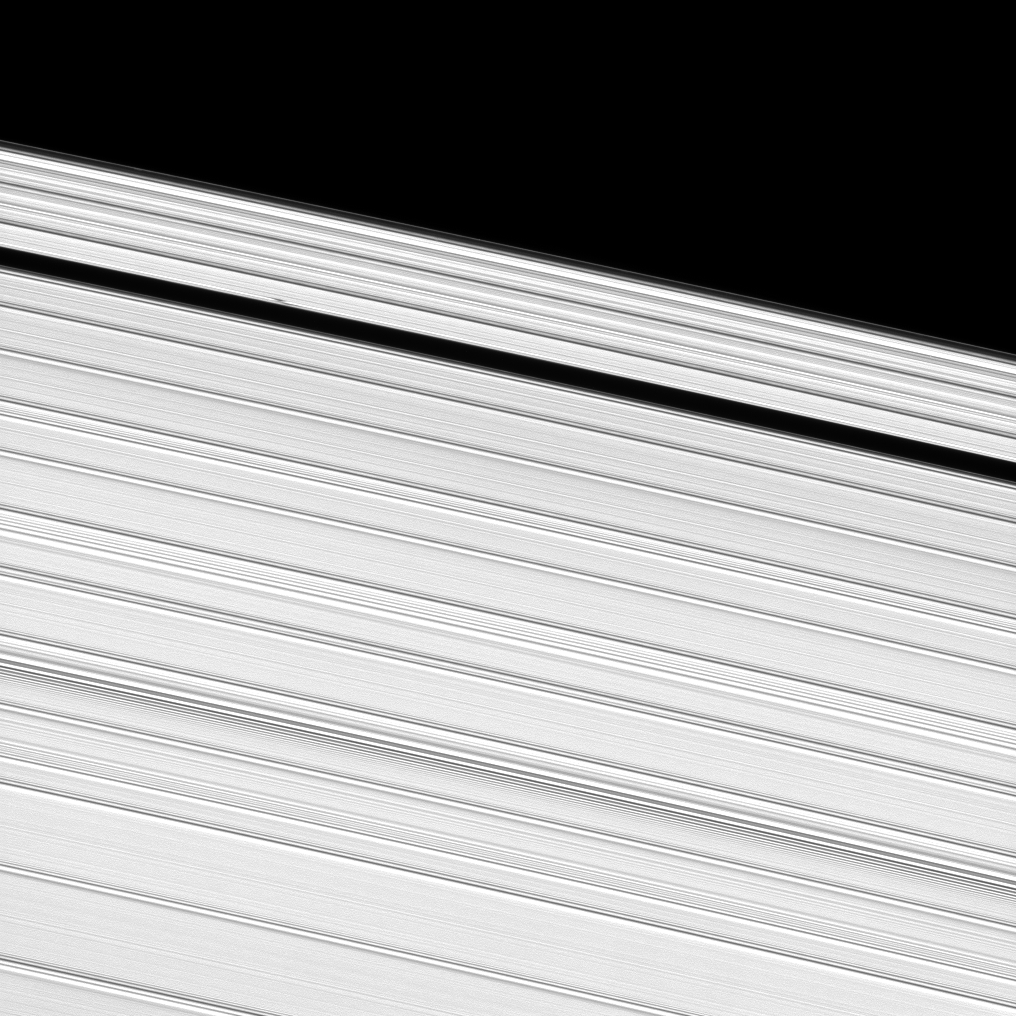

A-ring Propeller

A propeller-shaped structure, created by an unseen moon, can be seen in Saturn’s A ring.

The propeller, which looks like a small, dark line interrupting the bright surrounding ring material, is in the upper left of this image near the edge of the Keeler Gap. See PIA12790 to learn more about propellers.

This view looks toward the southern, unilluminated side of the rings from about 16 degrees below the ringplane.

The image was taken in visible light with the Cassini spacecraft narrow-angle camera on June 3, 2010. The view was acquired at a distance of approximately 279,000 kilometers (173,000 miles) from Saturn and at a sun-Saturn-spacecraft, or phase, angle of 16 degrees. Image scale is 1 kilometer (3,300 feet) per pixel.

The Cassini-Huygens mission is a cooperative project of NASA, the European Space Agency and the Italian Space Agency. The Jet Propulsion Laboratory, a division of the California Institute of Technology in Pasadena, manages the mission for NASA’s Science Mission Directorate, Washington, D.C. The Cassini orbiter and its two onboard cameras were designed, developed and assembled at JPL. The imaging operations center is based at the Space Science Institute in Boulder, Colo.

Credit: NASA/JPL/Space Science Institute